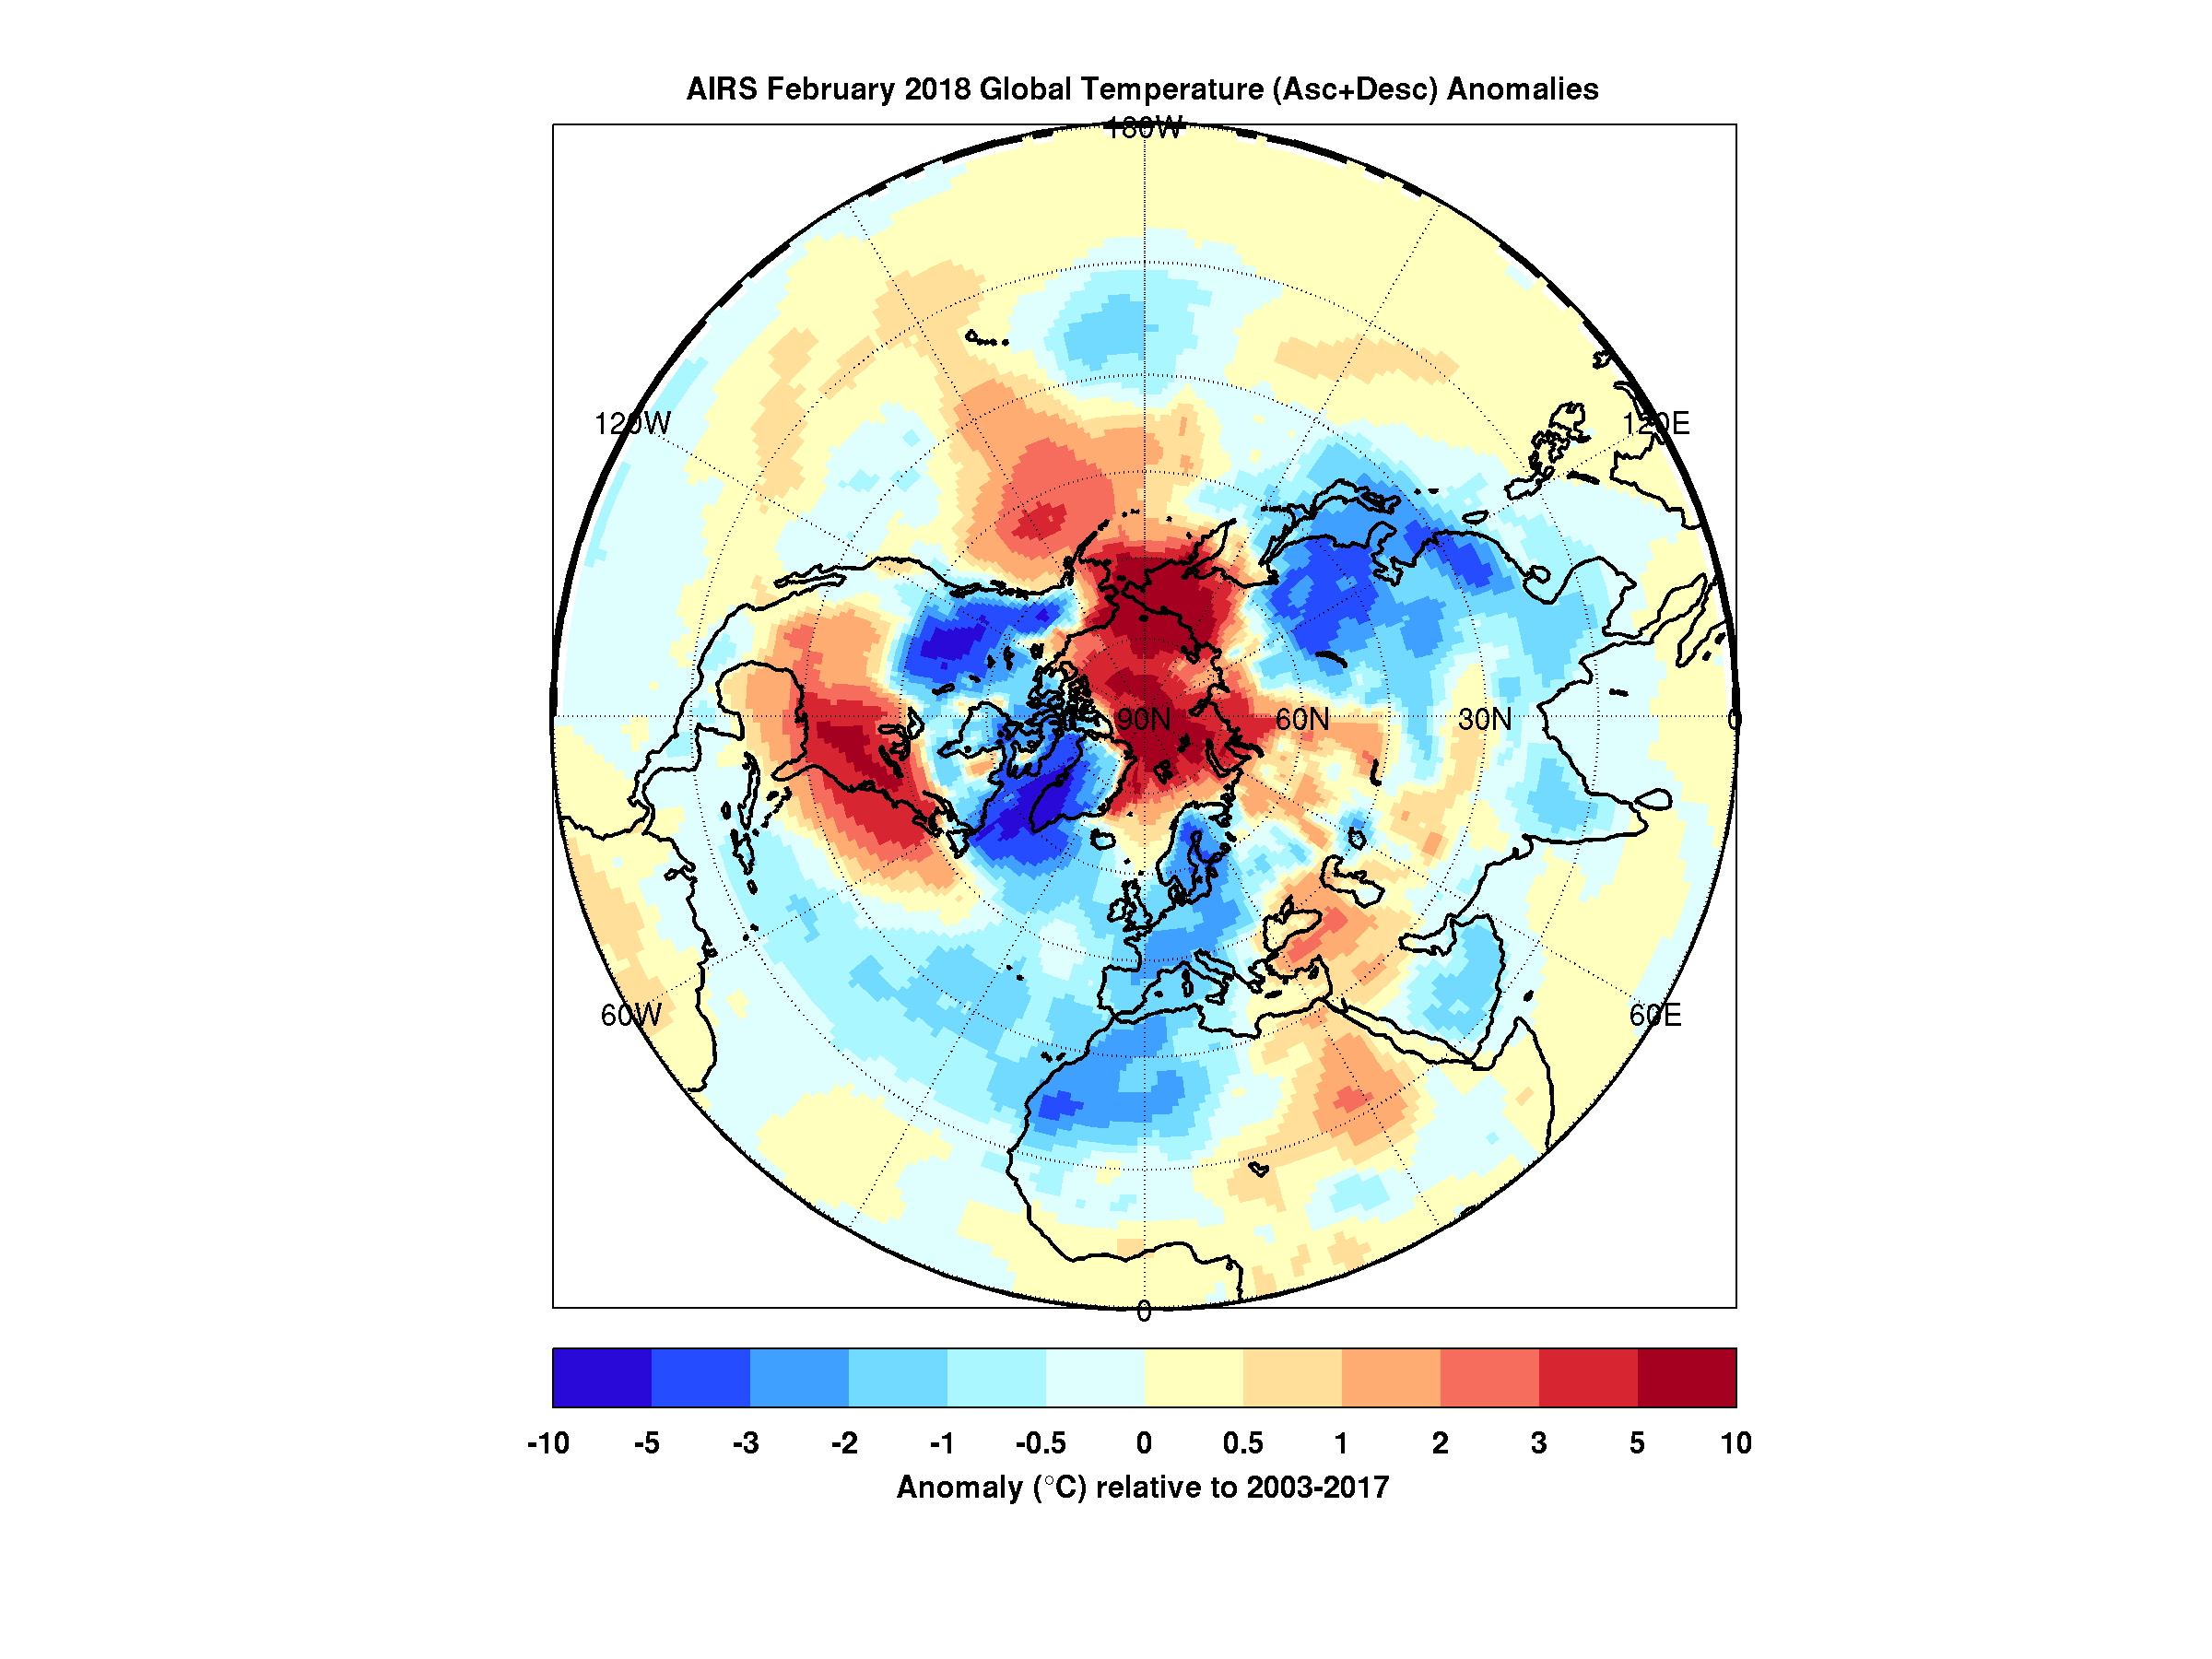

The Other Side of the Vortex

When the polar vortex dips south it often makes headlines. Frigid air, usually confined to the arctic, spills into lower parts of the continent making it a chilly challenge for people going about their day.

But there’s a warm part to the story as well. While the eastern and southern United States were shivering in January the arctic was experiencing above average temperatures. In maps created with data by the Atmospheric Infrared Sounder (AIRS) on NASA’s Aqua satellite, warmer-than-normal temperatures are colored in red and below average temperatures are colored in blue.

Provided in geographic and polar projections, the maps show regions of unusually cold air hovering over the eastern and southern U.S., eastern Canada and Greenland in January. February shows colder-than-normal air blanketing the northwest U.S., Canada, Western Europe, northwest Africa and East Asia. In both cases, the arctic remains exceptionally warm.

During most winters the polar vortex is like a giant counterclockwise whirlpool spinning around the north pole with cold air at its center. Occasionally the vortex splits and its parts move south, usually over the continents. At the same time, warm air from the south moves in to fill the gap, and that northward movement usually occurs over the oceans. The cold air movement gets the most attention because it typically affects many millions of people. However, that cooling is very often accompanied by warming somewhere over the Arctic — an equally important part of the polar vortex story that usually goes unnoticed but is very apparent in the images shown here.

Figure 1

High Resolution TIFF

Figure 3

High Resolution TIFF

About AIRS
The Atmospheric Infrared Sounder, AIRS, in conjunction with the Advanced Microwave Sounding Unit, AMSU, senses emitted infrared and microwave radiation from Earth to provide a three-dimensional look at Earth’s weather and climate. Working in tandem, the two instruments make simultaneous observations all the way down to Earth’s surface, even in the presence of heavy clouds. With more than 2,000 channels sensing different regions of the atmosphere, the system creates a global, three-dimensional map of atmospheric temperature and humidity, cloud amounts and heights, greenhouse gas concentrations, and many other atmospheric phenomena. Launched into Earth orbit in 2002, the AIRS and AMSU instruments fly onboard NASA’s Aqua spacecraft and are managed by NASA’s Jet Propulsion Laboratory in Pasadena, California, under contract to NASA. JPL is a division of the California Institute of Technology in Pasadena.

Credit: NASA/JPL-Caltech